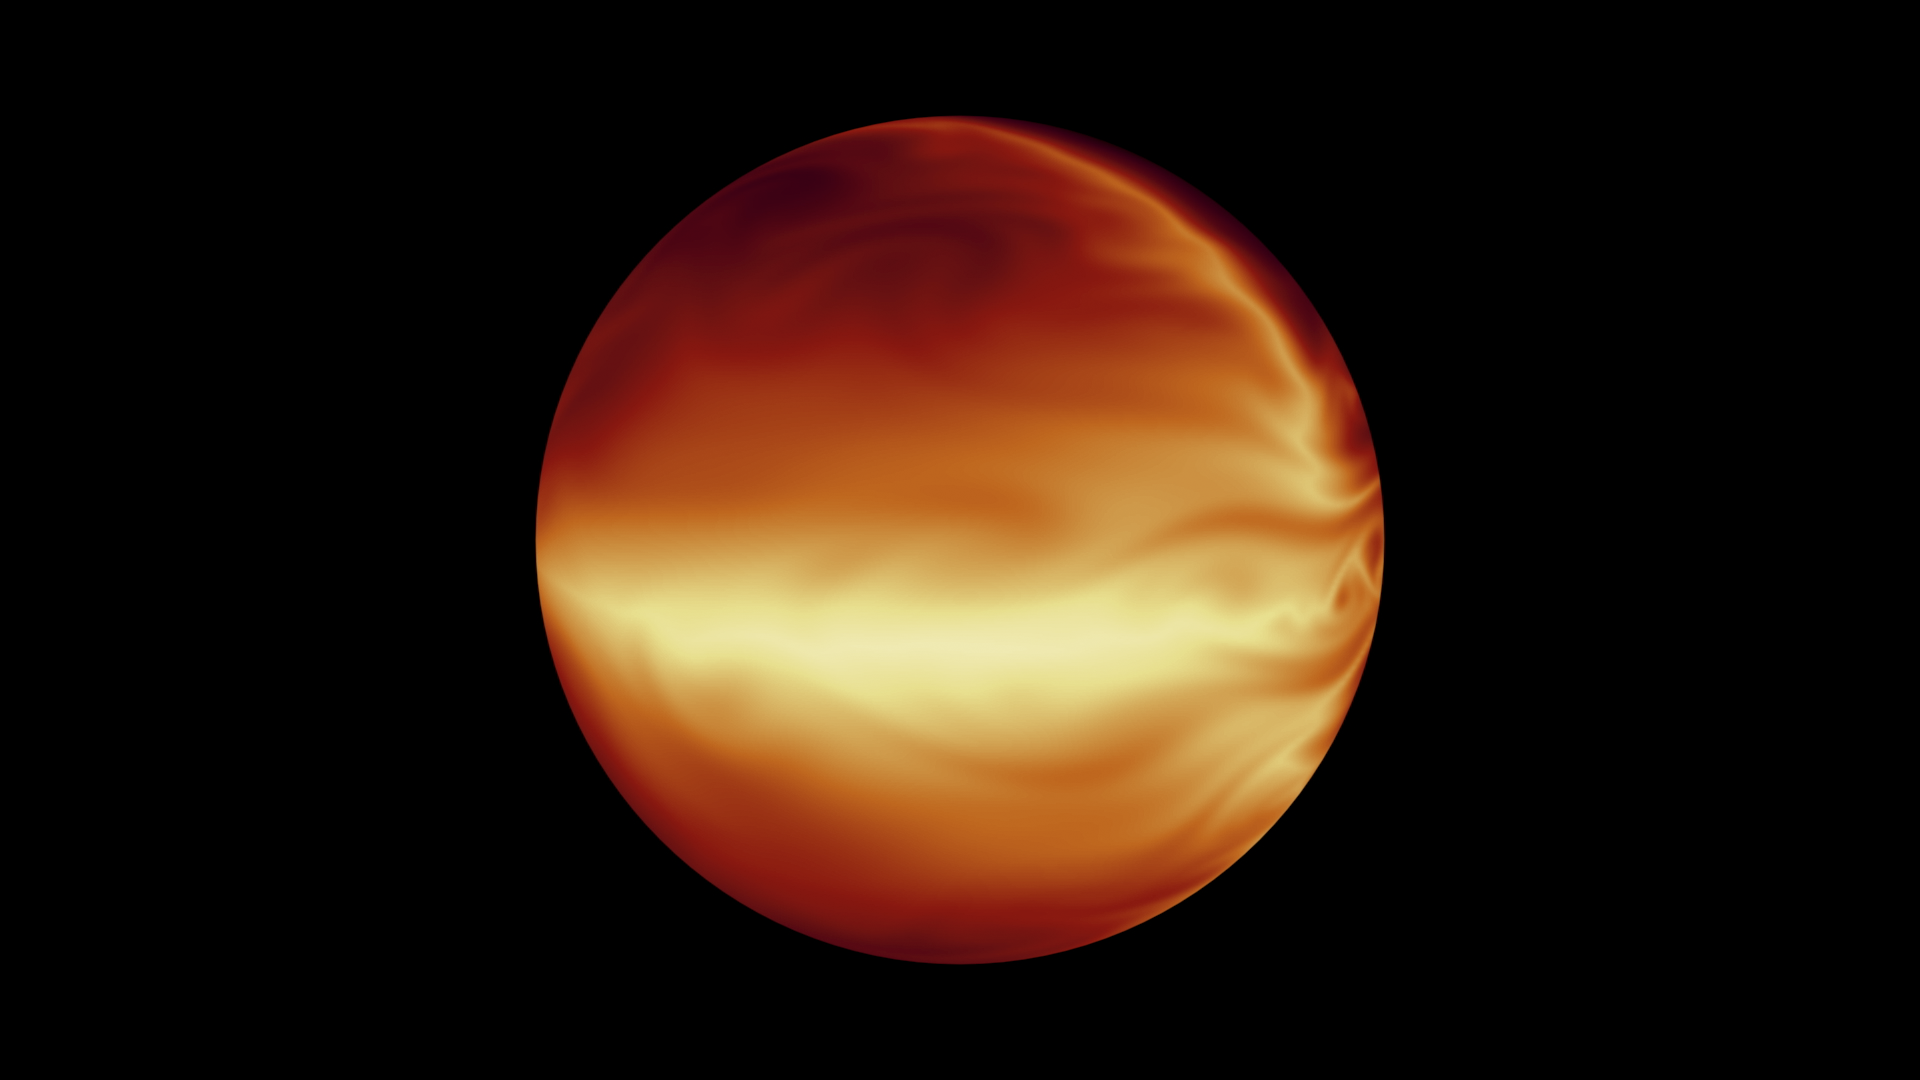

Simulated Atmosphere of a Hot Gas Giant

The turbulent atmosphere of a hot, gaseous planet known as HD 80606b is shown in this simulation based on data from NASA’s Spitzer Space Telescope. The planet spends most of its time far away from its star, but every 111 days, it swings extremely close to the star, experiencing a massive burst of heat. Spitzer measured the whole heating cycle of this planet, determining its coolest (less than 400 degrees Fahrenheit) and hottest (2,000 degrees Fahrenheit) temperatures.

NASA’s Jet Propulsion Laboratory, Pasadena, Calif., manages the Spitzer Space Telescope mission for NASA’s Science Mission Directorate, Washington. Science operations are conducted at the Spitzer Science Center at the California Institute of Technology in Pasadena. Spacecraft operations are based at Lockheed Martin Space Systems Company, Littleton, Colorado. Data are archived at the Infrared Science Archive housed at the Infrared Processing and Analysis Center at Caltech. Caltech manages JPL for NASA.

Credit: NASA/JPL-Caltech/MIT/Principia College